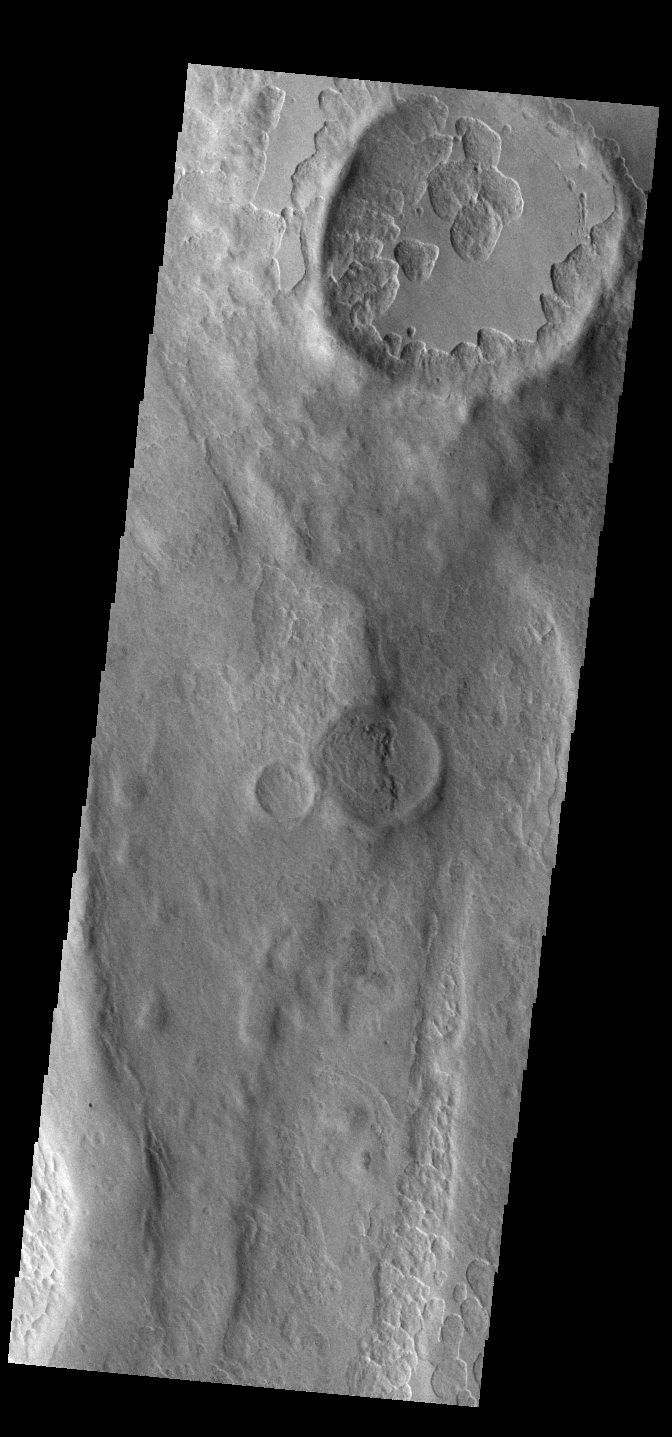

Peneus Patera

An unusual layer of smooth material covers the flanks of the volcano Peneus Patera just south of the Hellas Basin, seen here in a crater on the patera rim. Though smooth on its upper surface, the layer is pitted by a process of erosion that produces steep scarps facing the south pole and more gentle slopes in the direction of the equator. The style of erosion of the smooth layer suggests that ice of some form plays a role in shaping this terrain.

Credit: NASA/JPL-Caltech/ASU